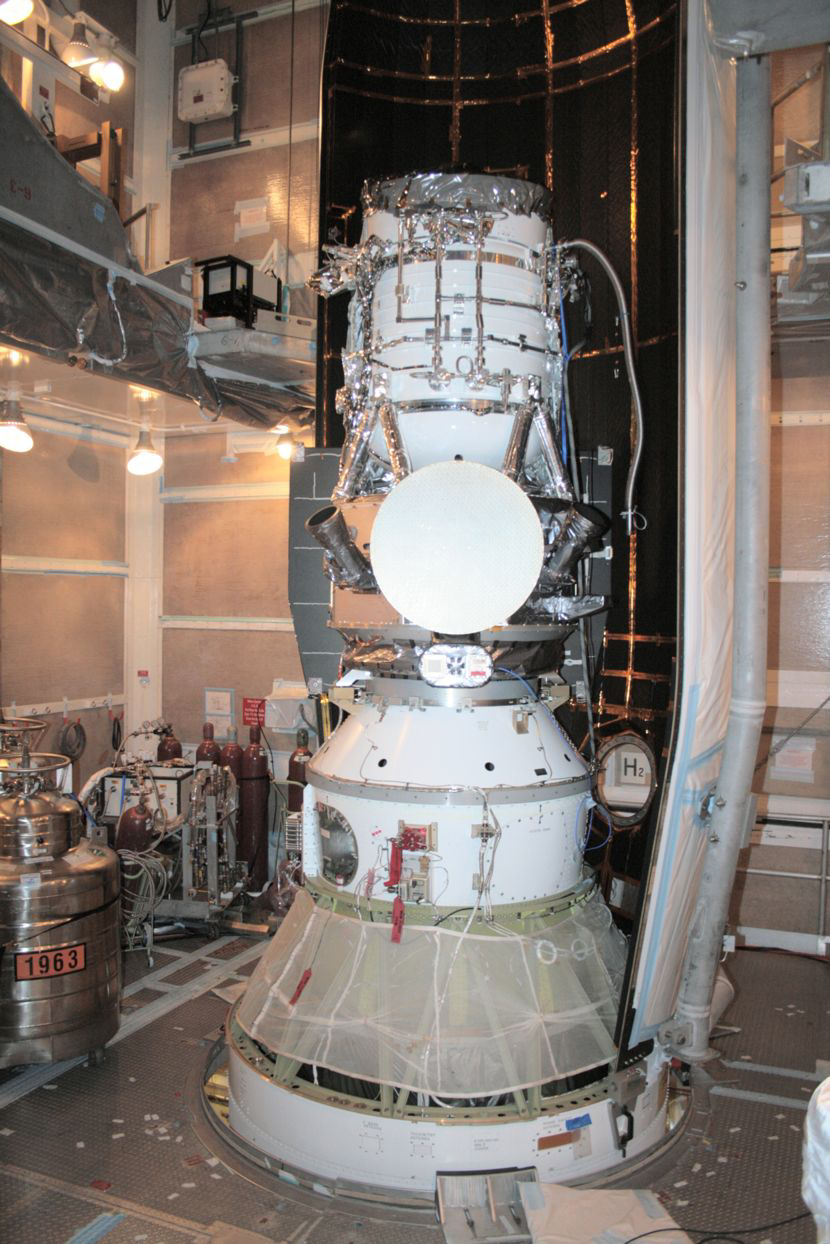

WISE Snug in its Nose Cone

NASA’s Wide-field Infrared Survey Explorer (WISE) is shown inside one-half of the nose cone, or fairing, that will protect it during launch. The spacecraft is clamped to the top of the rocket above the white conical fitting. The fairing will split open like a clamshell about five minutes after launch.

Credit: NASA/JPL-Caltech/United Launch Alliance